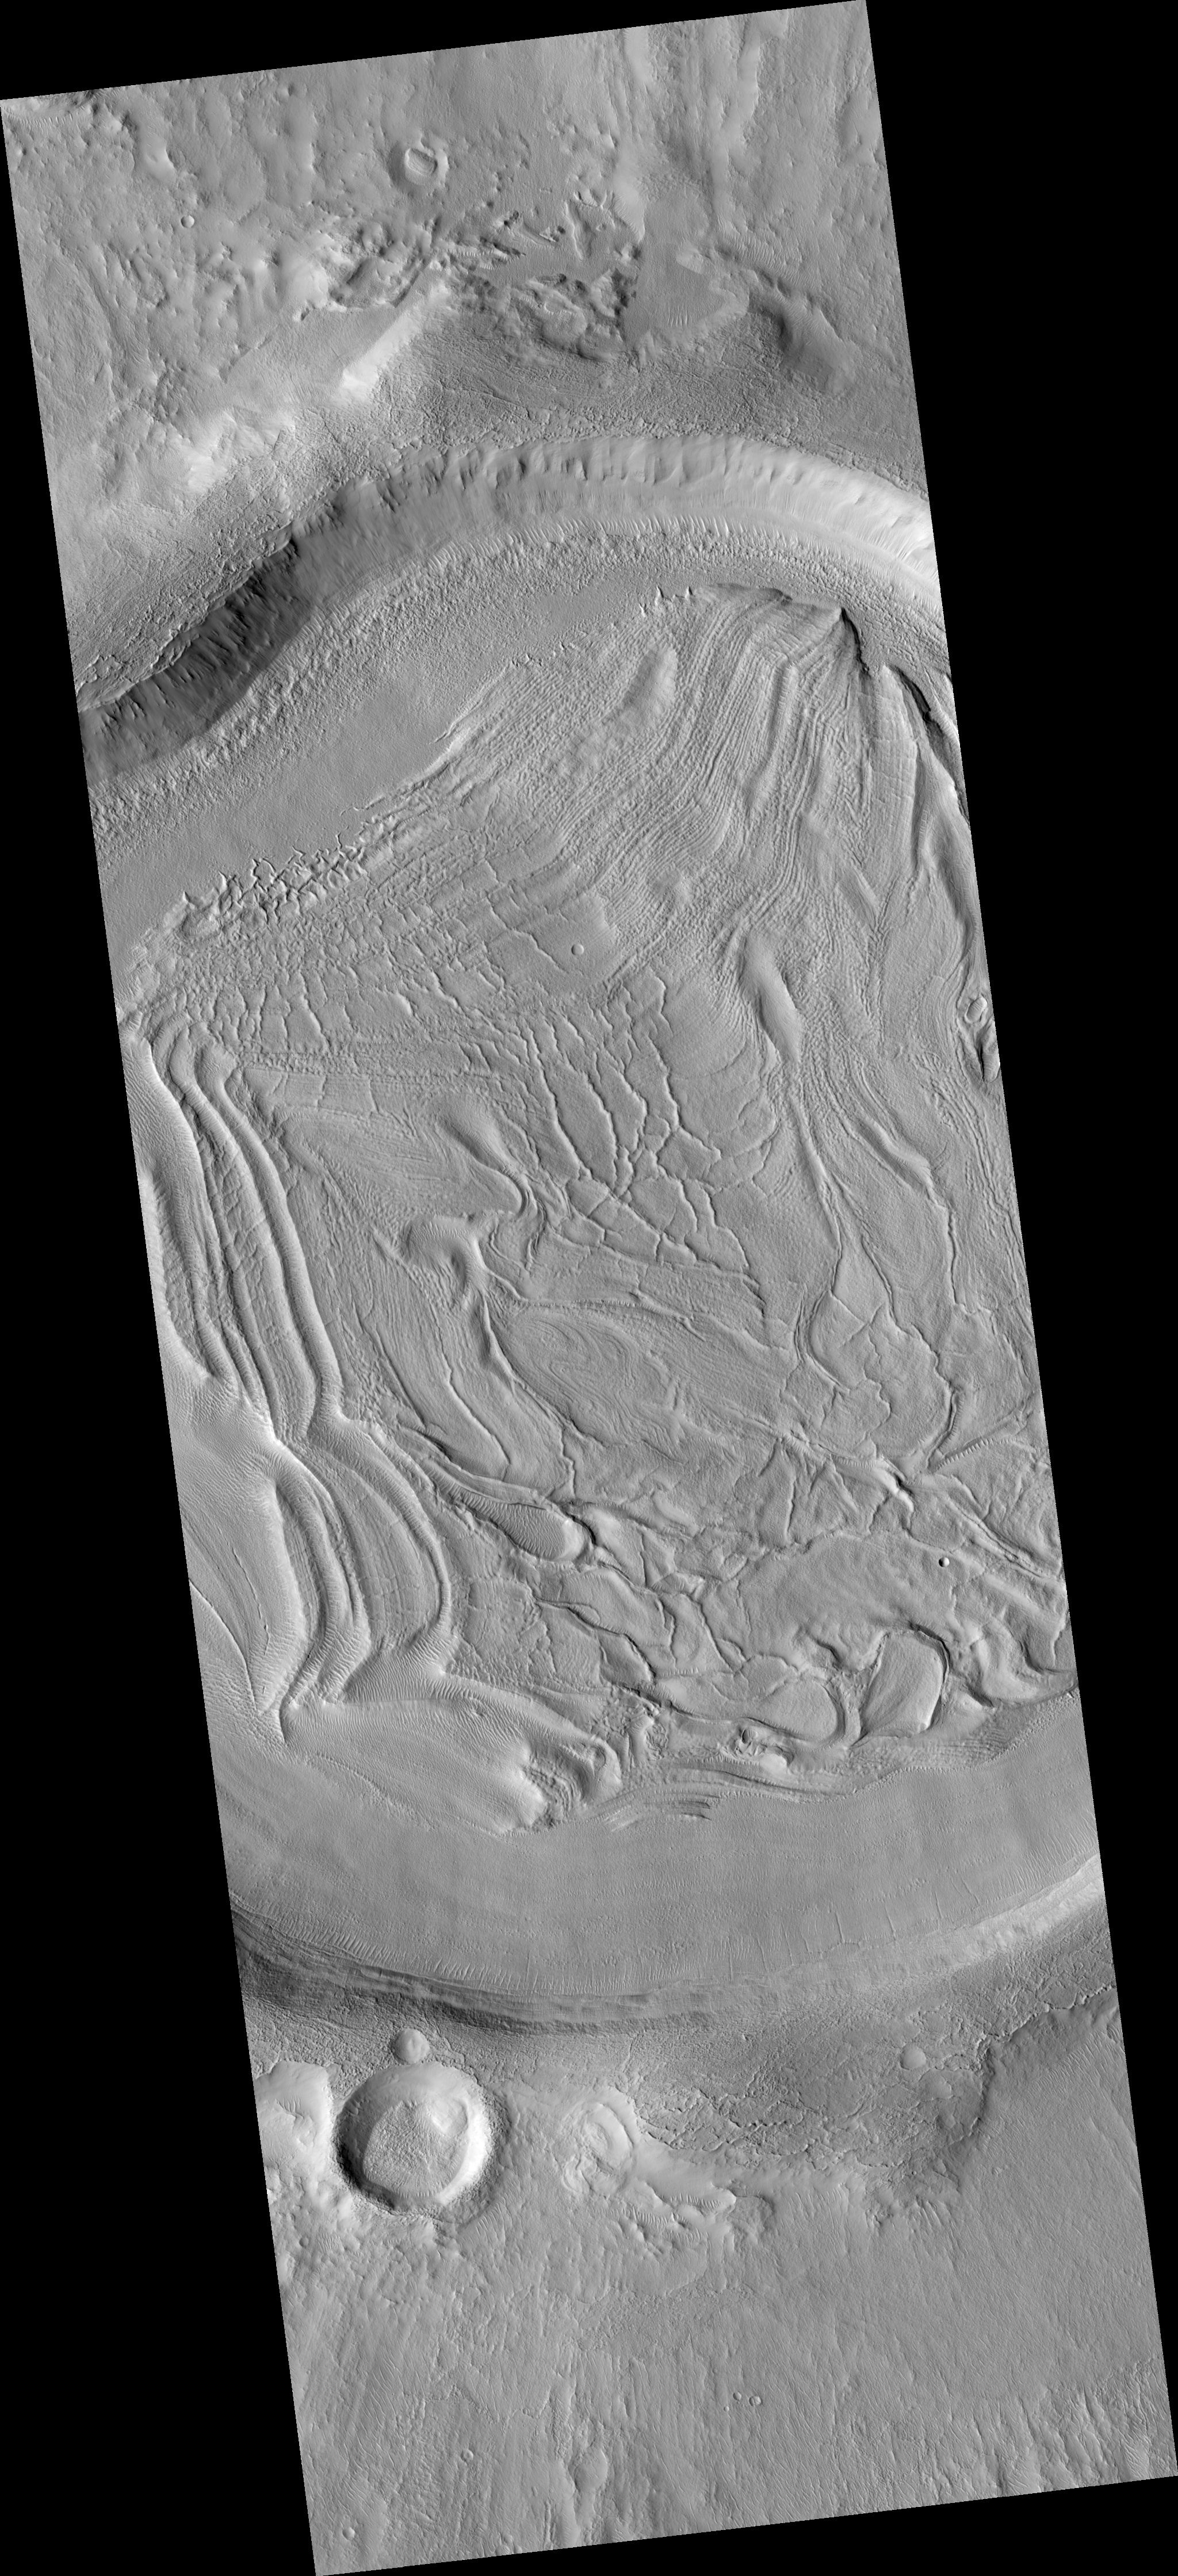

Concentric Crater Fill in the Northern Plains

This HiRISE image (PSP_001926_2185) shows part of an unnamed crater located in the Northern Plains.

The intriguing landforms in the floor of this crater are known as “concentric crater fill.” Such landforms are found at high latitudes (approximately above 30° from the equator), where theoretical calculations indicate that ice may exist under the surface, mixed with rocks and soil. Examples of concentric crater fill were first observed in the 1970s, in images acquired by cameras on board the Viking orbiters.

The roughly concentric ridges and throughs in the crater’s floor are believed to result from compression caused by viscous flow of a thick mixture of rocks, soils, and ice inward from the crater’s walls.

Impact craters with concentric fill are usually shallower than other craters. The crater shown here is approximately 12 km (7.5 miles) in diameter, and 200-400 m (220-440 yards) deep; other Martian craters (see PIA09659) of similar diameter but without concentric fill may be as deep as 700 m (765 yards). Unlike in “regular” craters, the slopes of the walls of craters with concentric fill tend to be convex, and the crater’s rim is more rounded.

All these characteristics are consistent with deformation of an ice-rock mixture similar to what’s observed in rock glaciers on Earth.

Observation Toolbox
Acquisition date: 12 December 2006
Local Mars time: 3:28 PM
Degrees latitude (centered): 38.3°
Degrees longitude (East): 60.5°
Range to target site: 295.0 km (184.4 miles)
Original image scale range: 29.5 cm/pixel (with 1 x 1 binning) so objects ~89 cm across are resolved
Map-projected scale: 25 cm/pixel and north is up
Map-projection: EQUIRECTANGULAR
Emission angle: 1.2°
Phase angle: 55.4°
Solar incidence angle: 54°, with the Sun about 36° above the horizon
Solar longitude: 155.5°, Northern Autumn

NASA’s Jet Propulsion Laboratory, a division of the California Institute of Technology in Pasadena, manages the Mars Reconnaissance Orbiter for NASA’s Science Mission Directorate, Washington. Lockheed Martin Space Systems, Denver, is the prime contractor for the project and built the spacecraft. The High Resolution Imaging Science Experiment is operated by the University of Arizona, Tucson, and the instrument was built by Ball Aerospace and Technology Corp., Boulder, Colo.

Credit: NASA/JPL/Univ. of Arizona